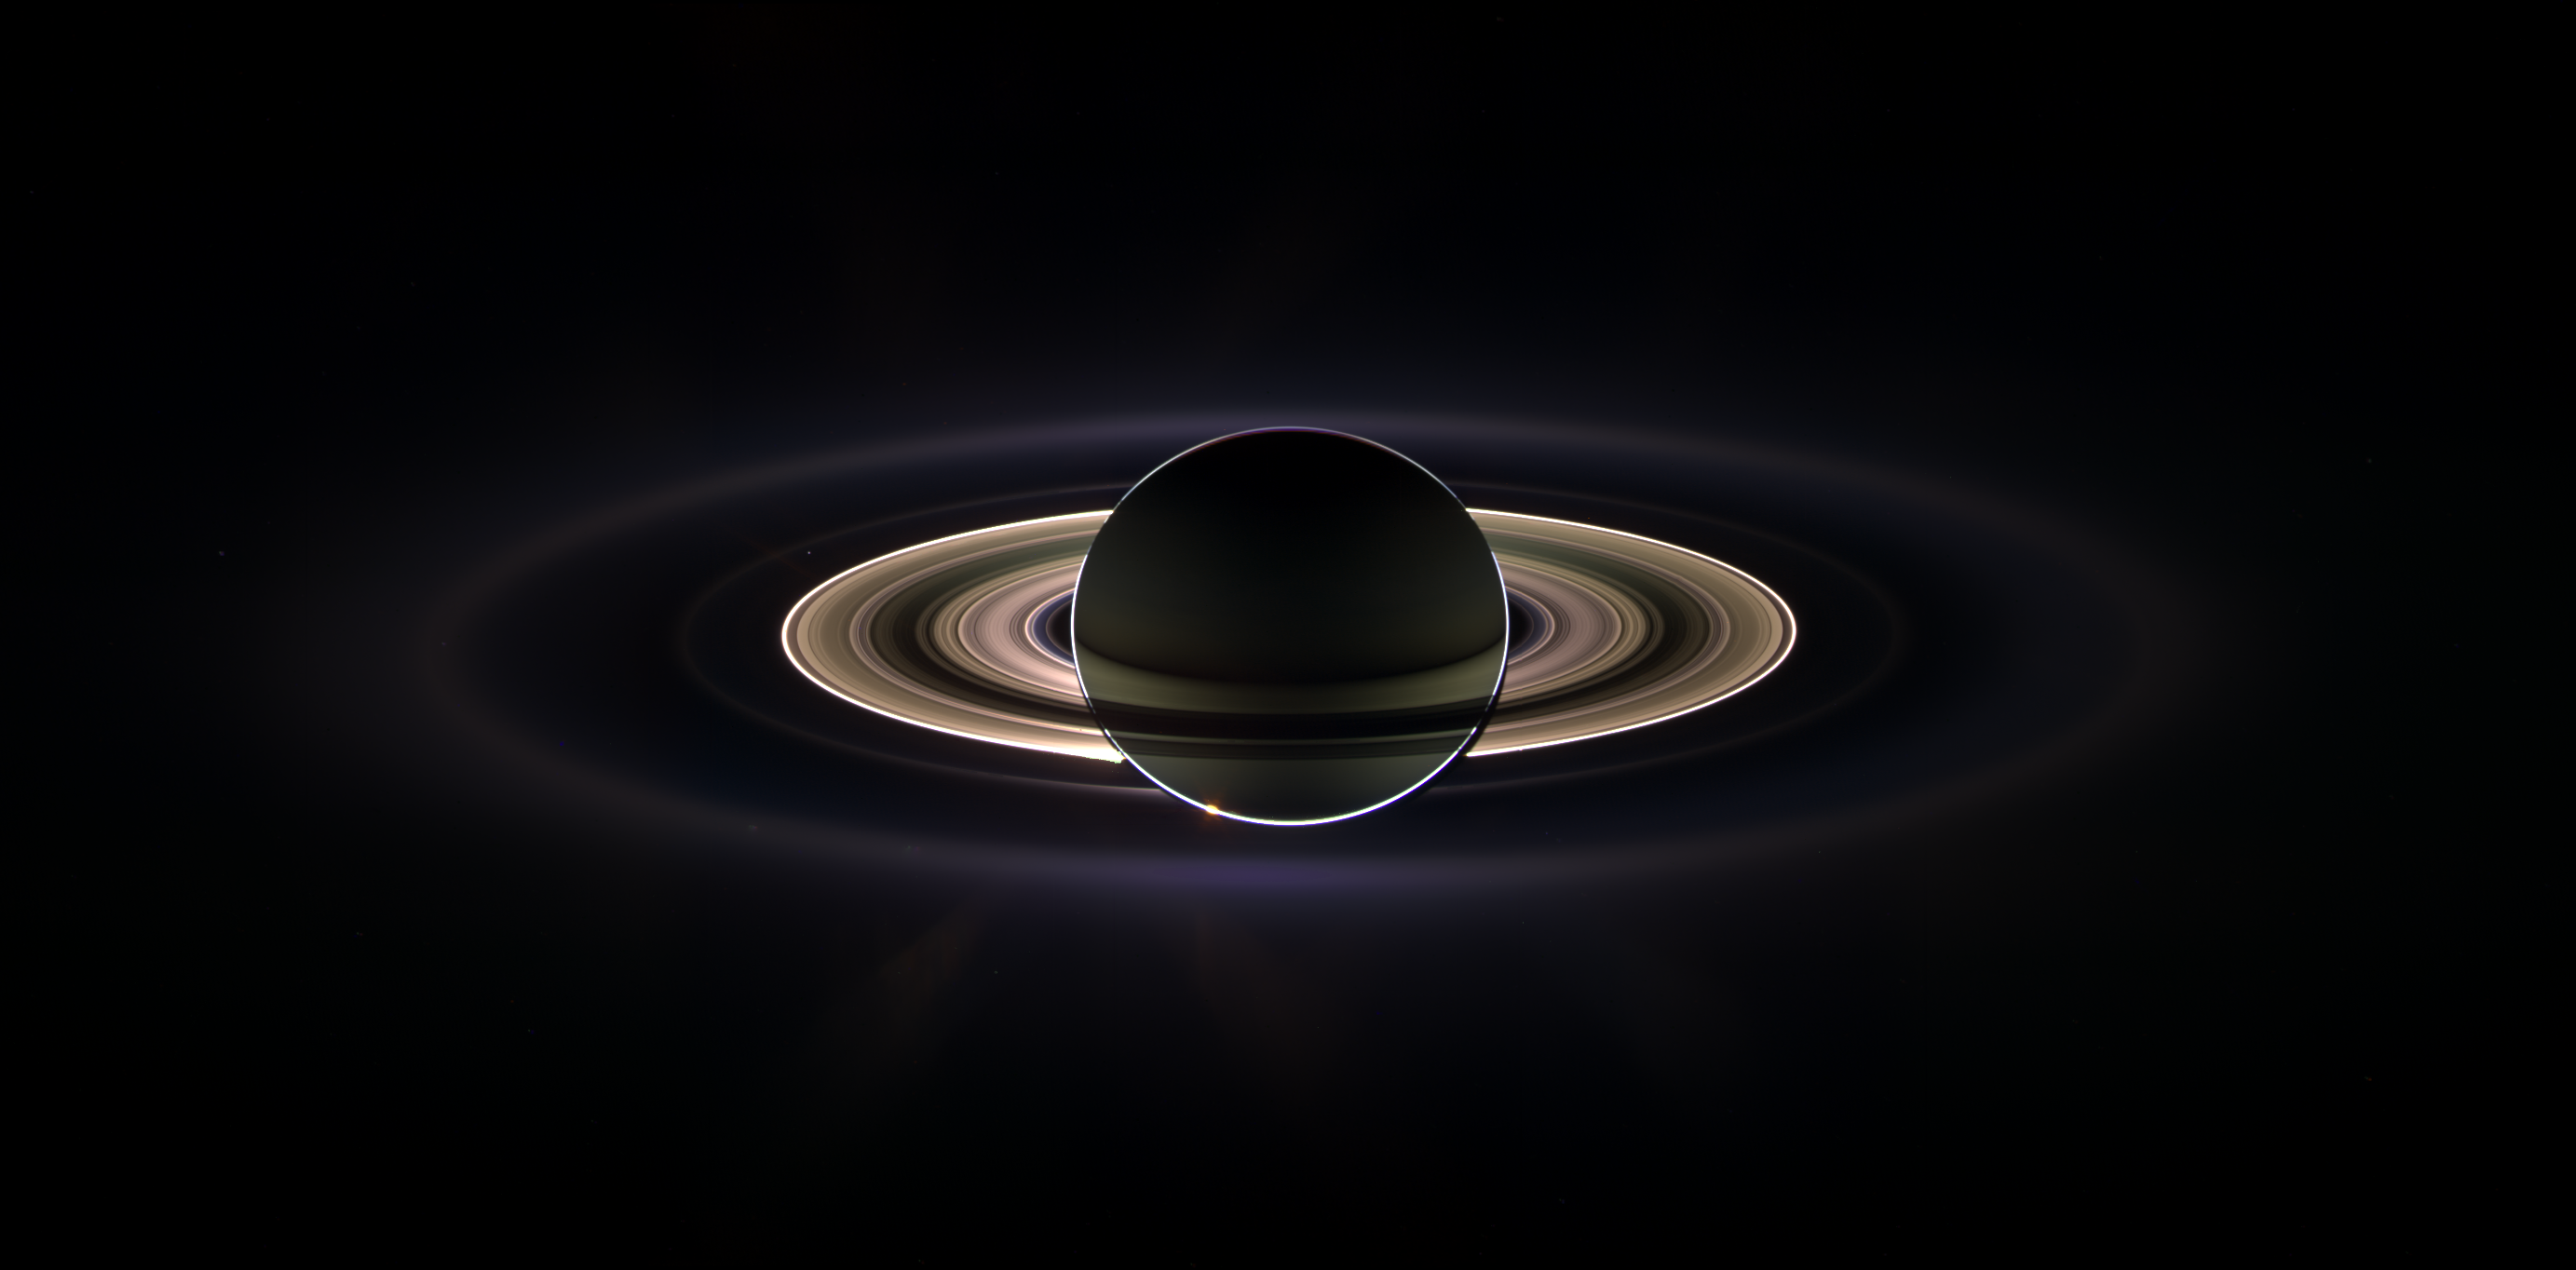

In Saturn’s Shadow

With giant Saturn hanging in the blackness and sheltering Cassini from the sun’s blinding glare, the spacecraft viewed the rings as never before, revealing previously unknown faint rings and even glimpsing its home world.

This marvelous panoramic view was created by combining a total of 165 images taken by the Cassini wide-angle camera over nearly three hours on Sept. 15, 2006. The full mosaic consists of three rows of nine wide-angle camera footprints; only a portion of the full mosaic is shown here. Color in the view was created by digitally compositing ultraviolet, infrared and clear filter images and was then adjusted to resemble natural color.

The mosaic images were acquired as the spacecraft drifted in the darkness of Saturn’s shadow for about 12 hours, allowing a multitude of unique observations of the microscopic particles that compose Saturn’s faint rings.

Ring structures containing these tiny particles brighten substantially at high phase angles: i.e., viewing angles where the sun is almost directly behind the objects being imaged.

During this period of observation Cassini detected two new faint rings: one coincident with the shared orbit of the moons Janus and Epimetheus, and another coincident with Pallene’s orbit. (See PIA08322 and PIA08328 for more on the two new rings.)

The narrowly confined G ring is easily seen here, outside the bright main rings. Encircling the entire system is the much more extended E ring. The icy plumes of Enceladus, whose eruptions supply the E ring particles, betray the moon’s position in the E ring’s left-side edge.

Interior to the G ring and above the brighter main rings is the pale dot of Earth. Cassini views its point of origin from over a billion kilometers (and close to a billion miles) away in the icy depths of the outer solar system. See PIA08324 for a similar view of Earth taken during this observation.

Small grains are pushed about by sunlight and electromagnetic forces. Hence, their distribution tells much about the local space environment.

A second version of the mosaic view is presented here in which the color contrast is greatly exaggerated. In such views, imaging scientists have noticed color variations across the diffuse rings that imply active processes sort the particles in the ring according to their sizes.

Looking at the E ring in this color-exaggerated view, the distribution of color across and along the ring appears to be different between the right side and the left. Scientists are not sure yet how to explain these differences, though the difference in phase angle between right and left may be part of the explanation. The phase angle is about 179 degrees on Saturn.

The main rings are overexposed in a few places.

This view looks toward the unlit side of the rings from about 15 degrees above the ringplane.

Cassini was approximately 2.2 million kilometers (1.3 million miles) from Saturn when the images in this mosaic were taken. Image scale on Saturn is about 260 kilometers (162 miles) per pixel.

The Cassini-Huygens mission is a cooperative project of NASA, the European Space Agency and the Italian Space Agency. The Jet Propulsion Laboratory, a division of the California Institute of Technology in Pasadena, manages the mission for NASA’s Science Mission Directorate, Washington, D.C. The Cassini orbiter and its two onboard cameras were designed, developed and assembled at JPL. The imaging operations center is based at the Space Science Institute in Boulder, Colo.

Credit: NASA/JPL/Space Science Institute